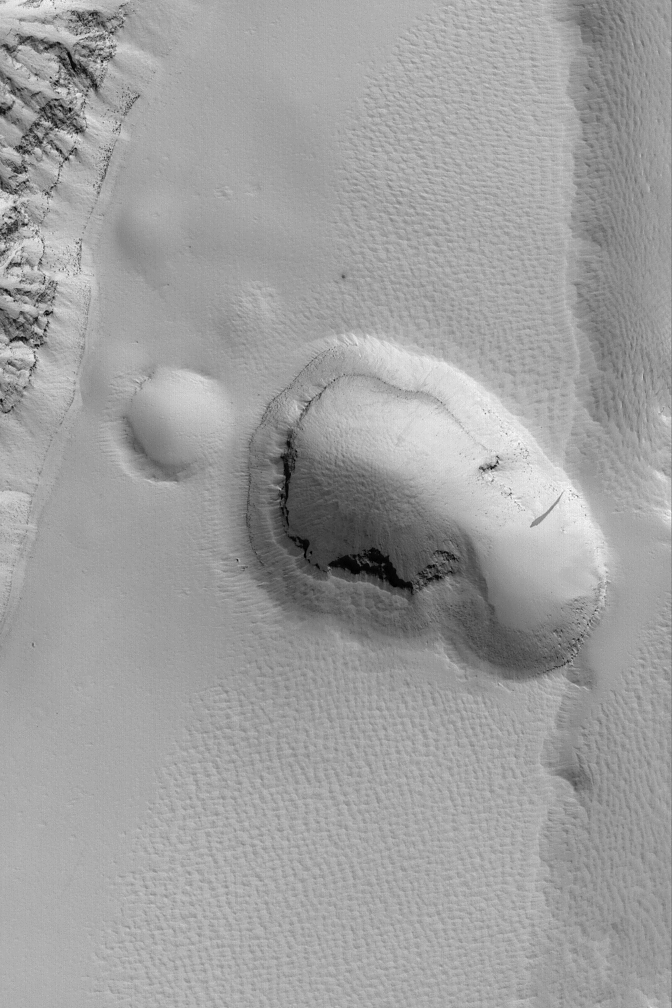

Dusty Collapse Pit

19 April 2004
This Mars Global Surveyor (MGS) Mars Orbiter Camera (MOC) image shows a pit formed by collapse on the lower southeast flank of Olympus Mons. The terrain surrounding the pit, and the pit walls and floor, appear to be mantled by fine dust. The image is located near 17.2°N, 138.7°W. The picture covers an area about 3 km (1.9 mi) across. Sunlight illuminates the scene from the lower left.

Credit: NASA/JPL/Malin Space Science Systems